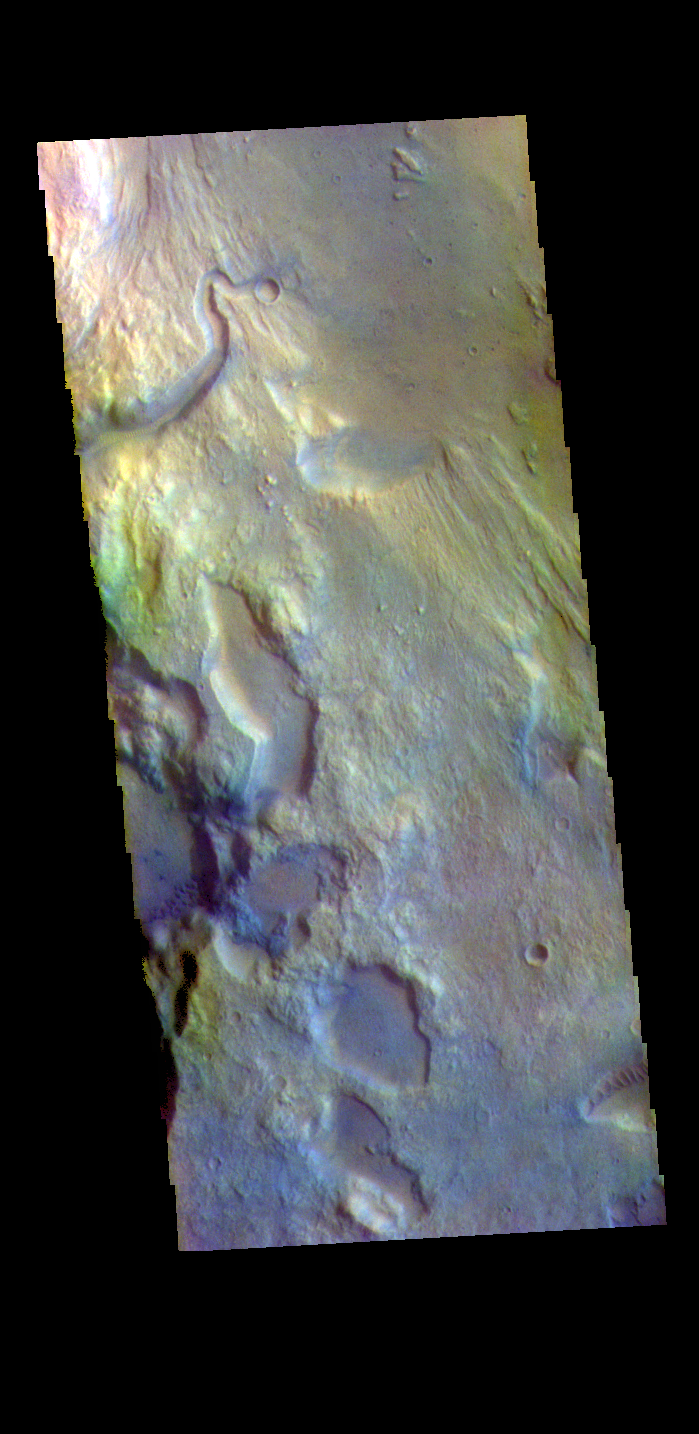

Ares Vallis – False Color

The THEMIS VIS camera contains 5 filters. The data from different filters can be combined in multiple ways to create a false color image. These false color images may reveal subtle variations of the surface not easily identified in a single band image. Today’s false color image shows part of the main channel of Ares Vallis, as well as a small side tributary. Located in Margaritifer Terra, Ares Vallis is part of a large system of channels that arise in Valles Marineris and flow northward into Chryse Planitia.

Credit: NASA/JPL-Caltech/ASU